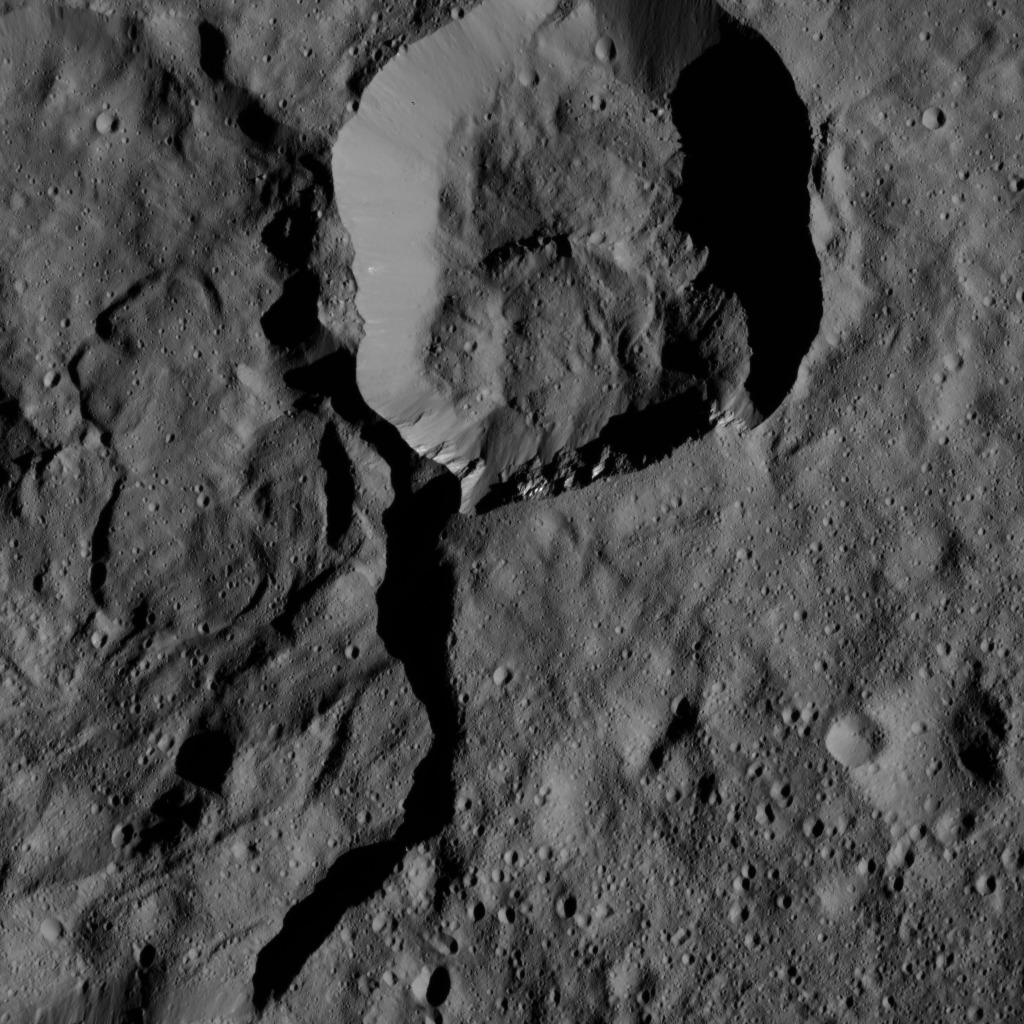

Dawn LAMO Image 145

NASA’s Dawn spacecraft views a crater at top center that touches the rim of Messor Crater (25 miles, 40 kilometers), shown at left.

The view is similar to PIA20572, but from a different viewing angle.

Dawn took this image on May 30, 2016, from its low-altitude mapping orbit, at a distance of about 240 miles (385 kilometers) above the surface. The image resolution is 120 feet (35 meters) per pixel.

Dawn’s mission is managed by JPL for NASA’s Science Mission Directorate in Washington. Dawn is a project of the directorate’s Discovery Program, managed by NASA’s Marshall Space Flight Center in Huntsville, Alabama. UCLA is responsible for overall Dawn mission science. Orbital ATK, Inc., in Dulles, Virginia, designed and built the spacecraft. The German Aerospace Center, the Max Planck Institute for Solar System Research, the Italian Space Agency and the Italian National Astrophysical Institute are international partners on the mission team.

Credit: NASA/JPL-Caltech/UCLA/MPS/DLR/IDA